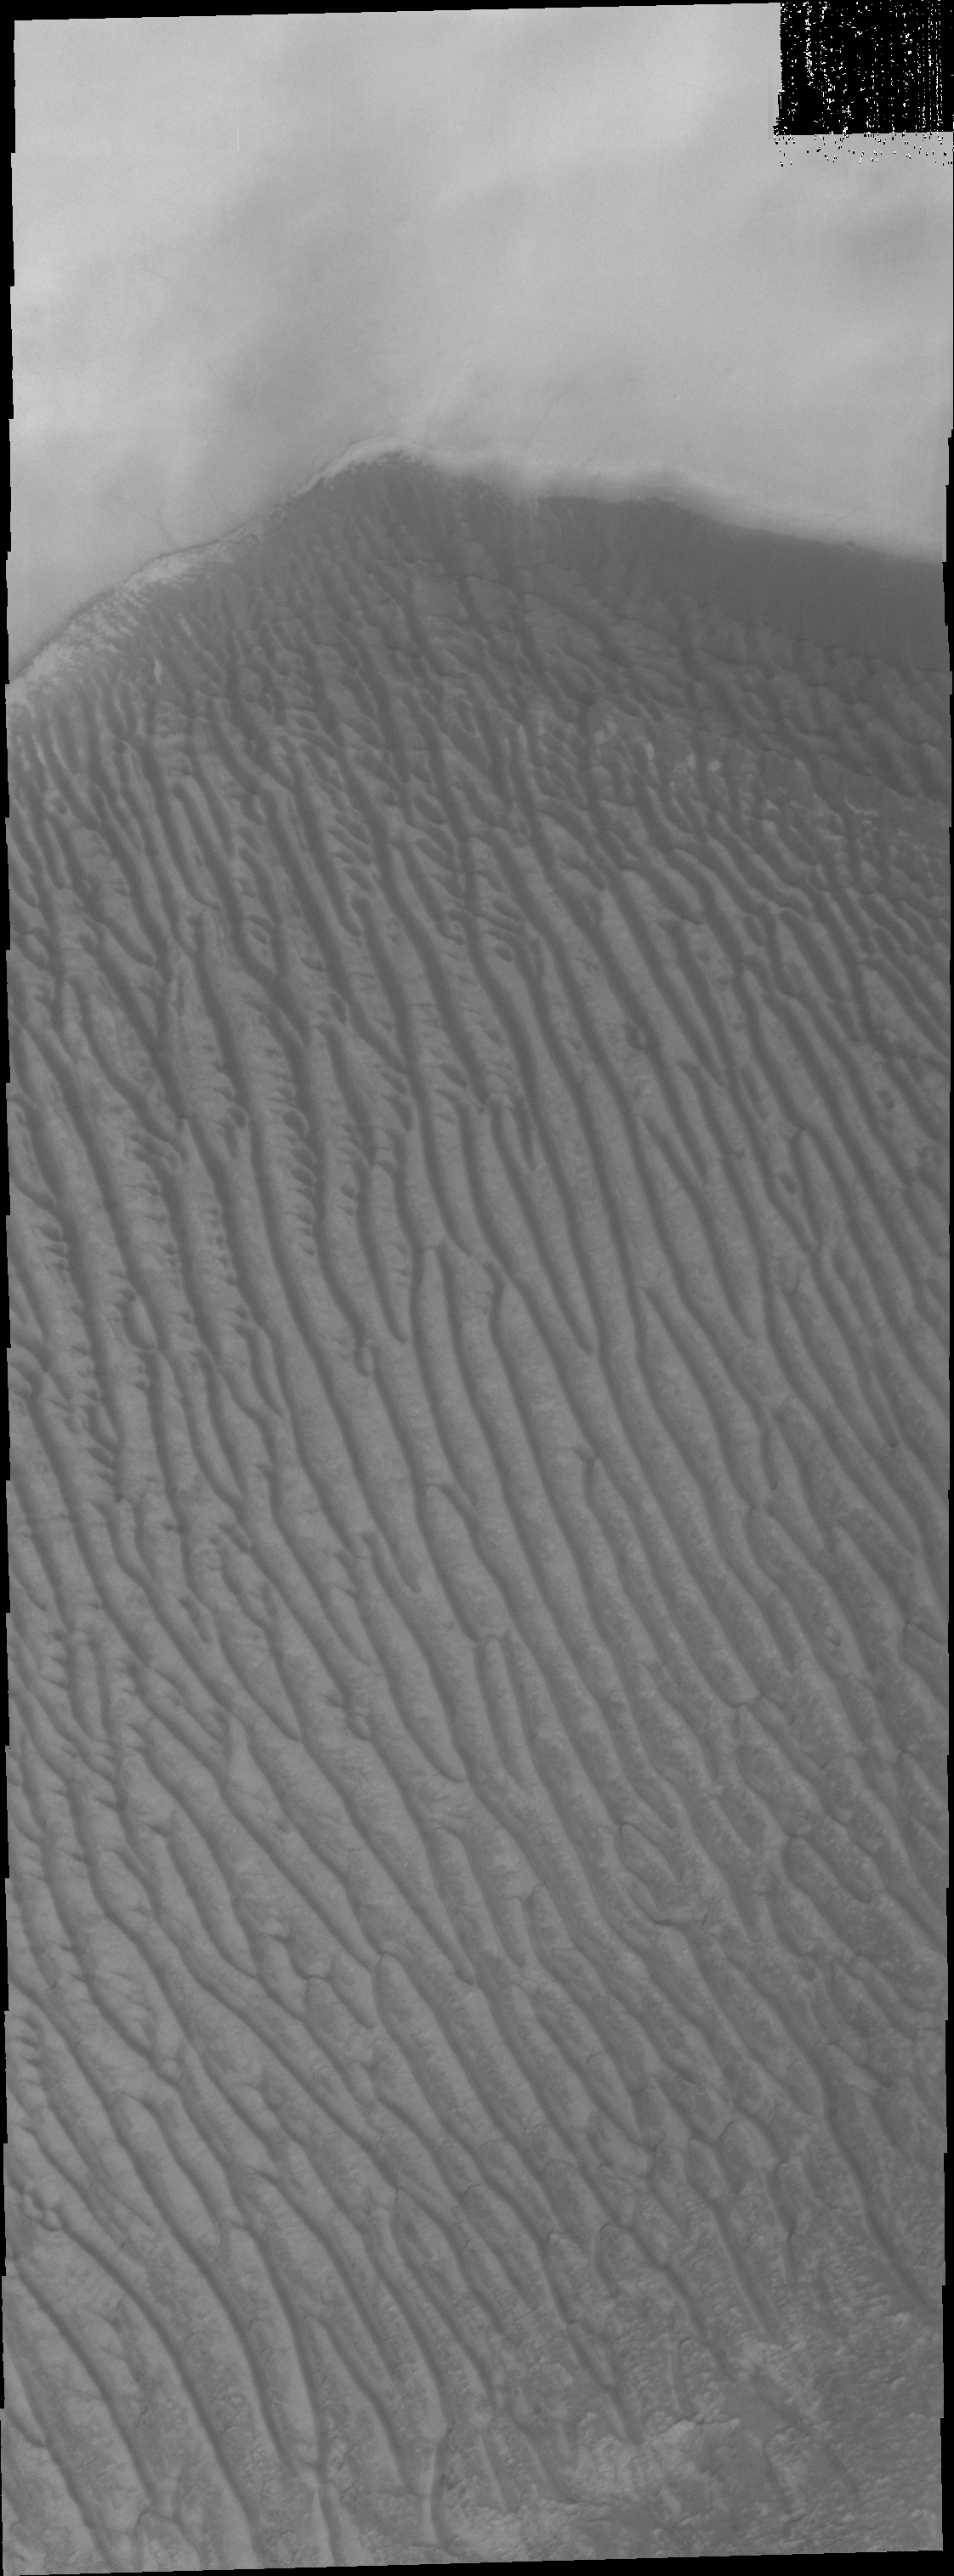

Richardson Crater

This VIS image shows the sand sheet with surface dune forms located on the floor of Richardson Crater.

Image information: VIS instrument. Latitude -72.1N, Longitude 179.9E. 20 meter/pixel resolution.

Please see the THEMIS Data Citation Note for details on crediting THEMIS images.

Note: this THEMIS visual image has not been radiometrically nor geometrically calibrated for this preliminary release. An empirical correction has been performed to remove instrumental effects. A linear shift has been applied in the cross-track and down-track direction to approximate spacecraft and planetary motion. Fully calibrated and geometrically projected images will be released through the Planetary Data System in accordance with Project policies at a later time.

NASA’s Jet Propulsion Laboratory manages the 2001 Mars Odyssey mission for NASA’s Office of Space Science, Washington, D.C. The Thermal Emission Imaging System (THEMIS) was developed by Arizona State University, Tempe, in collaboration with Raytheon Santa Barbara Remote Sensing. The THEMIS investigation is led by Dr. Philip Christensen at Arizona State University. Lockheed Martin Astronautics, Denver, is the prime contractor for the Odyssey project, and developed and built the orbiter. Mission operations are conducted jointly from Lockheed Martin and from JPL, a division of the California Institute of Technology in Pasadena.

Credit: NASA/JPL/ASU